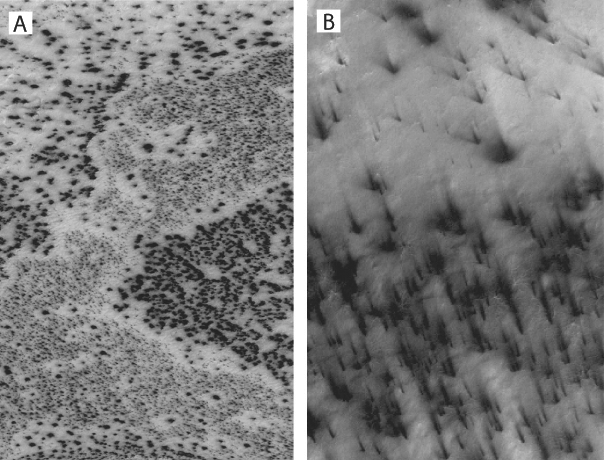

Dark Spots

Dark spots (left) and ‘fans’ appear to scribble dusty hieroglyphics on top of the Martian south polar cap in two high-resolution Mars Global Surveyor, Mars Orbiter Camera images taken in southern spring. Each image is about 3-kilometers wide (2-miles).

Credit: NASA/JPL/Malin Space Science Systems